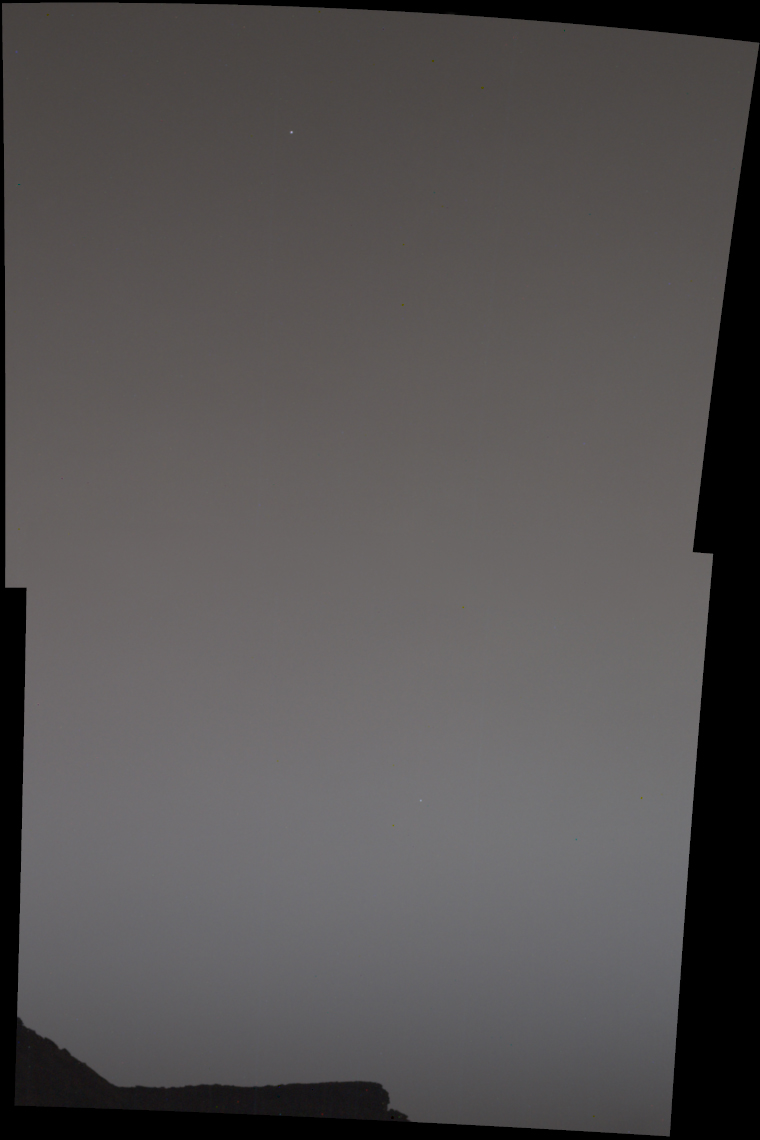

Curiosity Rover Finds Earth and Venus in the Martian Sky

Annotated Image

Two images of the night sky were combined to show Earth and Venus as seen by the Mast Camera aboard NASA’s Curiosity Mars rover on June 5, 2020, the 2,784th Martian day, or sol, of the mission. Both planets appear as mere pinpoints of light owing to a combination of distance and dust in the air; they would normally look like bright stars.

A feature called Tower Butte is just visible at the bottom of the image, part of the clay-bearing region that Curiosity has been exploring since early 2019.

Credit: NASA/JPL-Caltech/MSSS/SSI